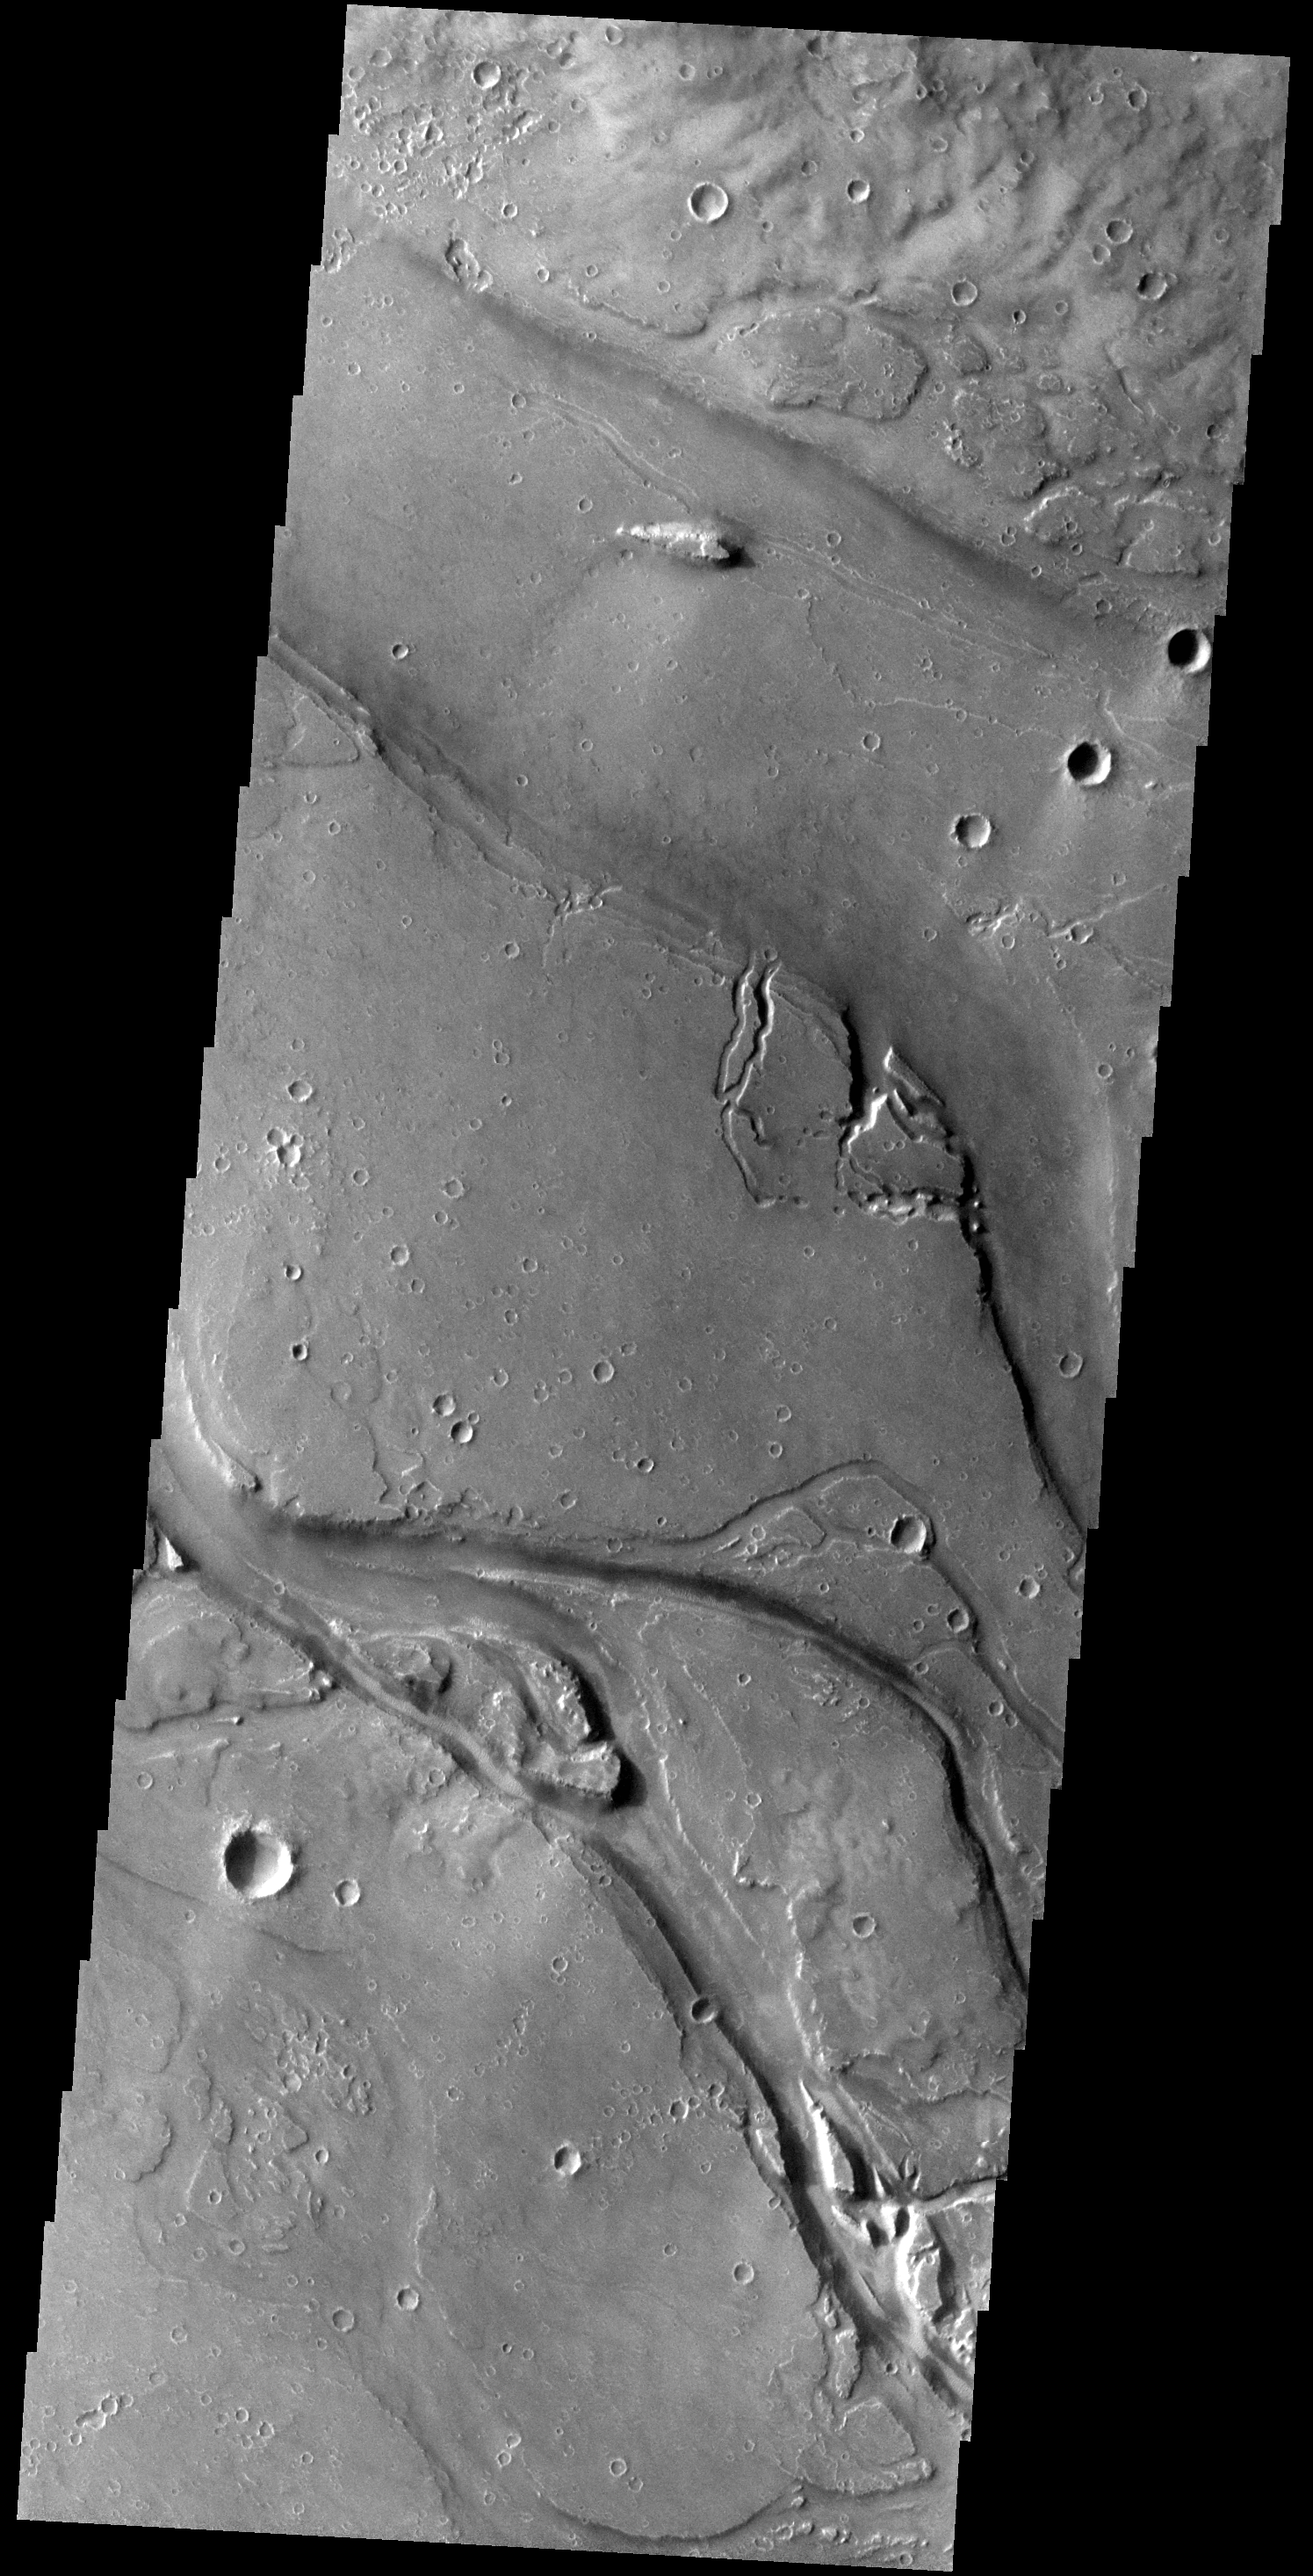

Granicus Valles

The channels in this VIS image are part of Granicus Valles. Granicus Valles is located just west of the Elysium Mons Volcanic Complex and was liked formed by the flow of lava rather than water.

Credit: NASA/JPL-Caltech/ASU